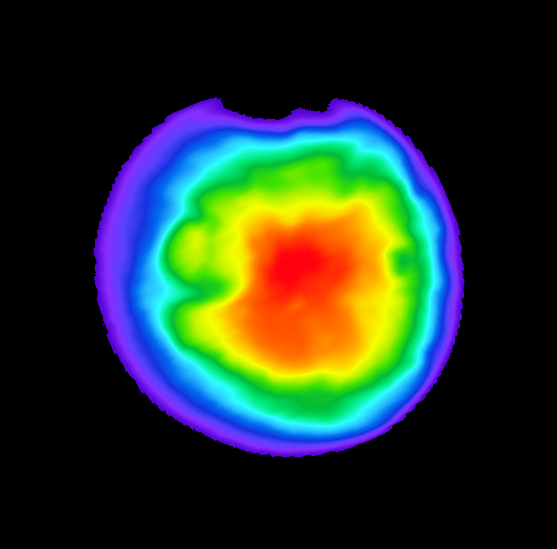

Europa Clipper Captures Infrared Image of Mars (Color Added)

Europa Clipper, en route to the Jupiter system to investigate the icy moon Europa, swung by Mars on March 1, 2025, to use the planet’s gravity to help shape the spacecraft’s trajectory. The mission took the opportunity to capture infrared images of the Red Planet using the orbiter’s Europa Thermal Imaging System (E-THEMIS) to calibrate the instrument.

This picture is a colorized composite of several images captured by E-THEMIS from about a million miles (1.6 million kilometers) away. Warm colors represent relatively warm temperatures; red areas are about 32 degrees Fahrenheit (0 degrees Celsius), and purple regions are about minus 190 degrees F (minus 125 degrees C). The temperature variations reflect the time of day on Mars, which was noon, with the center of the globe warmest because the Sun was shining directly onto the planet, near the equator, from behind the Europa Clipper spacecraft.

The instrument captured the image data in long-wave infrared wavelengths of about 7 to 14 micrometers.

Europa Clipper launched from NASA’s Kennedy Space Center in Florida on Oct. 14, 2024, and will arrive at the Jupiter system in 2030 to conduct about 50 flybys of Europa. The mission’s main science goal is to determine whether there are places below Europa’s surface that could support life. The mission’s three main science objectives are to determine the thickness of the moon’s icy shell and its surface interactions with the ocean below, to investigate its composition, and to characterize its geology. The mission’s detailed exploration of Europa will help scientists better understand the astrobiological potential for habitable worlds beyond our planet.

Credit: NASA/JPL-Caltech/ASU